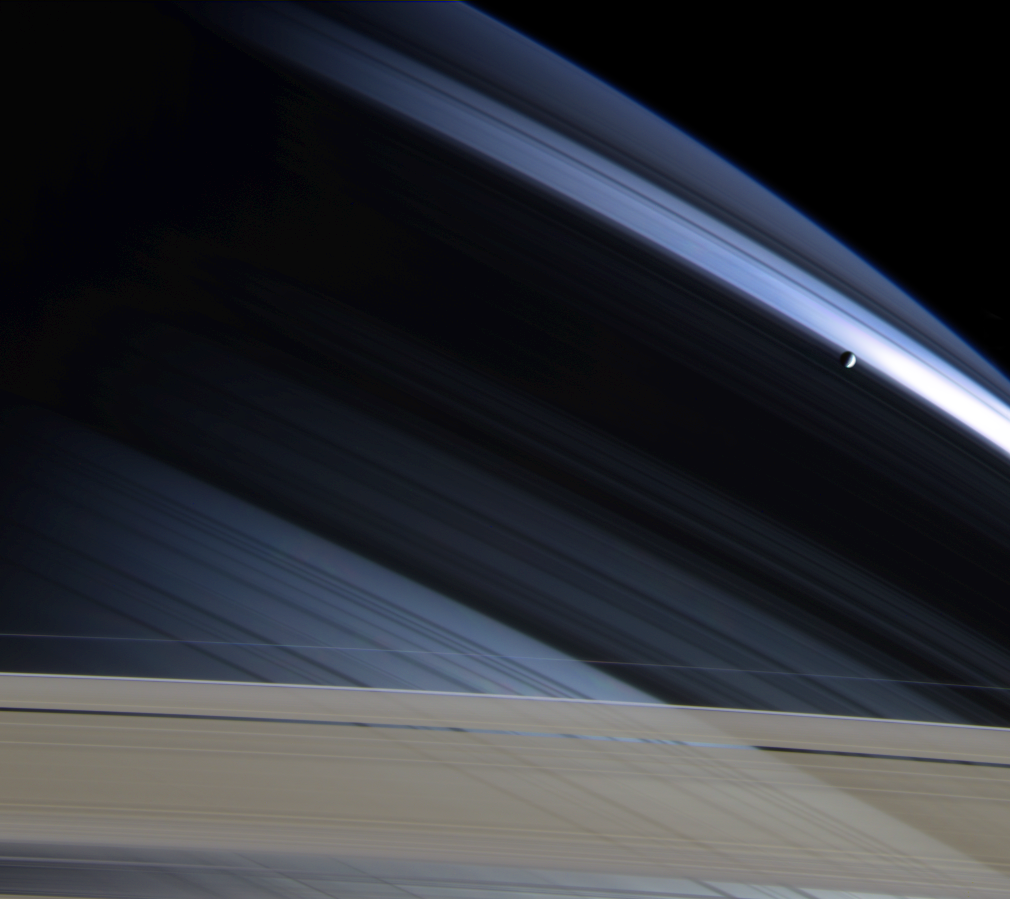

Nature’s Canvas

In a splendid portrait created by light and gravity, Saturn’s lonely moon Mimas is seen against the cool, blue-streaked backdrop of Saturn’s northern hemisphere. Delicate shadows cast by the rings arc gracefully across the planet, fading into darkness on Saturn’s night side.

The part of the atmosphere seen here appears darker and more bluish than the warm brown and gold hues seen in Cassini images of the southern hemisphere, due to preferential scattering of blue wavelengths by the cloud-free upper atmosphere.

The bright blue swath near Mimas (398 kilometers, or 247 miles across) is created by sunlight passing through the Cassini division (4,800 kilometers, or 2,980 miles wide). The rightmost part of this distinctive feature is slightly overexposed and therefore bright white in this image. Shadows of several thin ringlets within the division can be seen here as well. The dark band that stretches across the center of the image is the shadow of Saturn’s B ring, the densest of the main rings. Part of the actual Cassini division appears at the bottom, along with the A ring and the narrow, outer F ring. The A ring is transparent enough that, from this viewing angle, the atmosphere and threadlike shadows cast by the inner C ring are visible through it.

Images taken with red, green and blue filters were combined to create this color view. The images were obtained with the Cassini spacecraft narrow angle camera on Nov. 7, 2004, at a distance of 3.7 million kilometers (2.3 million miles) from Saturn. The image scale is 22 kilometers (14 miles) per pixel.

The Cassini-Huygens mission is a cooperative project of NASA, the European Space Agency and the Italian Space Agency. The Jet Propulsion Laboratory, a division of the California Institute of Technology in Pasadena, manages the Cassini-Huygens mission for NASA’s Office of Space Science, Washington, D.C. The Cassini orbiter and its two onboard cameras, were designed, developed and assembled at JPL. The imaging team is based at the Space Science Institute, Boulder, Colo.

Credit: NASA/JPL/Space Science Institute